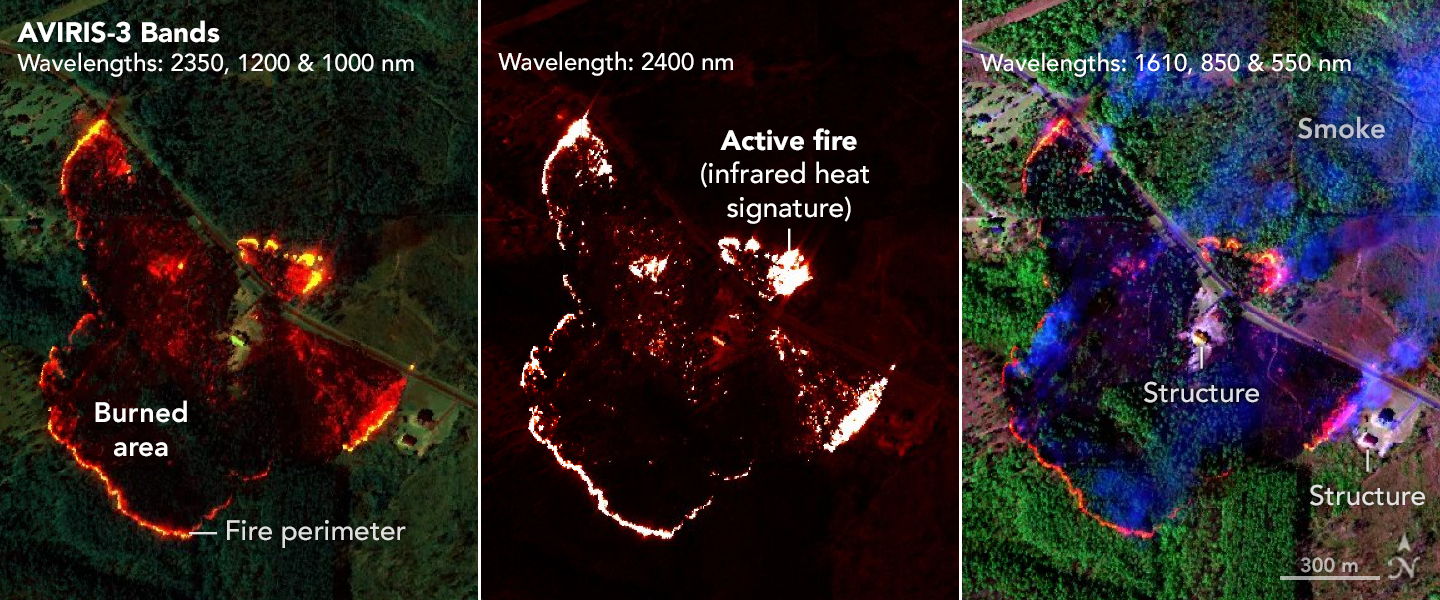

AVIRIS-3 Sensor Captures Data on Wildfire Near Perdido, Alabama

NASA’s AVIRIS-3 sensor, an airborne imaging spectrometer built and operated by the agency’s Jet Propulsion Laboratory in Southern California, captured infrared data of a wildfire 4 miles (2.5 kilometers) southwest of the unincorporated community of Perdido, Alabama, on March 21, 2025. Within minutes of flying over, real-time maps of the fire were sent via satellite internet to firefighters with the Alabama Forestry Commission, who used it to help inform their decision about how to contain the fire, preventing it from reaching six buildings.

The first image in the series combines reflection data from AVIRIS-3 (Airborne Visible Infrared Imaging Spectrometer 3) at three infrared wavelengths that are invisible to the human eye – 2,350 nanometers, 1,200 nanometers, and 1,000 nanometers. In the resulting composite image, the colors indicate where the fire was burning most intensely. Orange and red areas show cooler-burning areas, while yellow indicates the most intense flames. Burned areas show up as dark red or brown.

The second image in the series looks solely at the 2,400 nanometers wavelength. The images are particularly useful for seeing hot spots and the perimeters of fires, which show brightly against a red background.

The third image in the series combines light at 1,610 nanometers, 850 nanometers, and 550 nanometers. This view shows burn areas and smoke.

The AVIRIS-3 sensor belongs to a line of imaging spectrometers built at JPL since 1986. The instruments have been used to study a wide range of phenomena – including fire – by measuring sunlight reflecting from the planet’s surface. Data from imaging spectrometers like AVIRIS-3 typically takes days or weeks to be processed into highly detailed, multilayer image products used for research. By simplifying the calibration algorithms, researchers were able to process data on a computer aboard the plane in a sliver of the time it otherwise would have taken, and airborne satellite internet connectivity enabled the images to be distributed almost immediately, while the plane was still in flight, rather than after it landed.

Flying about 9,000 feet (3,000 meters) in altitude aboard a NASA King Air B200 research plane, AVIRIS-3 collected data on the Castleberry Fire while preparing for prescribed burn experiments that took place in the Geneva State Forest in Alabama on March 28 and at Fort Stewart-Hunter Army Airfield in Georgia from April 14 to 20. The burns were part of a NASA 2025 FireSense Airborne Campaign.

Credit: NASA/JPL-Caltech, NASA Earth Observatory